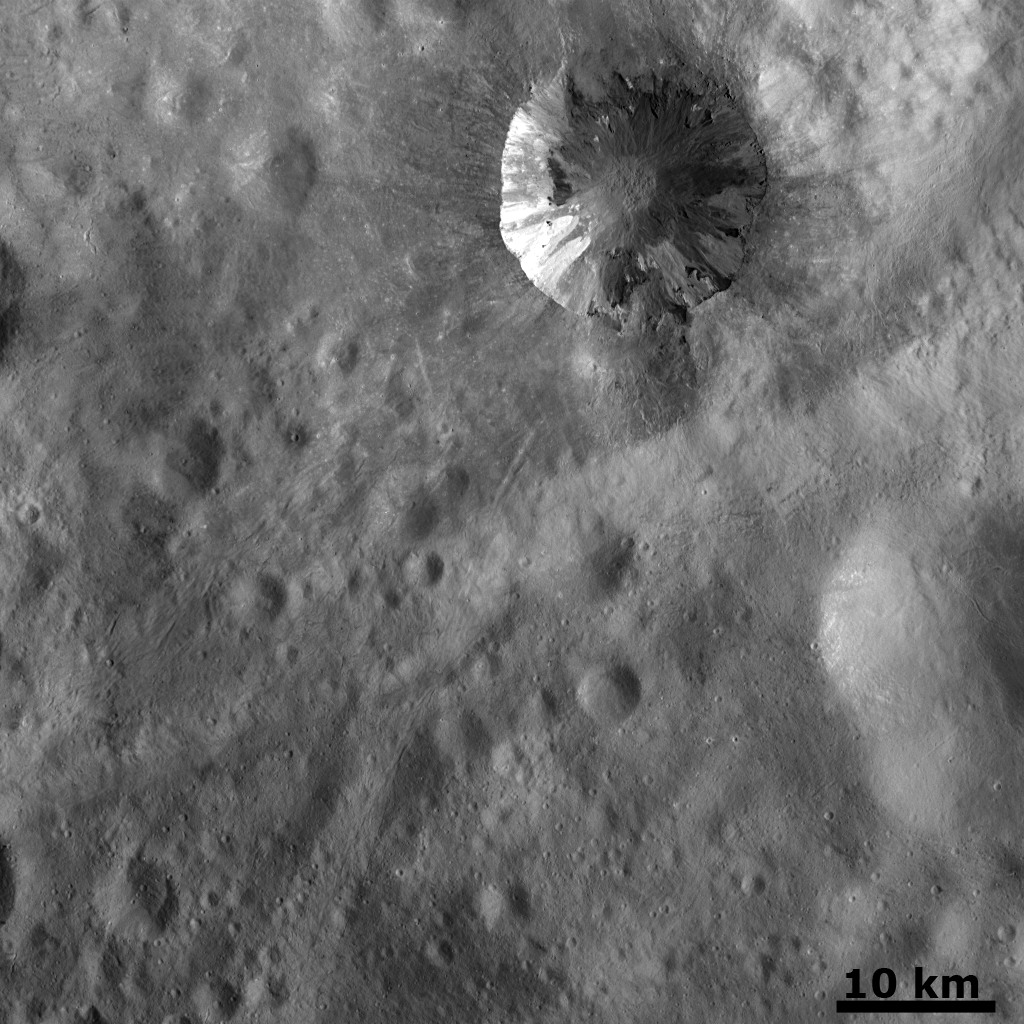

Fresh Crater with Dark and Bright Material

This detail of a Dawn FC (framing camera) image shows a fresh scarp rimmed crater with a remarkable distribution of bright and dark material in its interior. Most of this bright and dark material originates from the crater rim but some originates much farther down the inwardly dipping crater walls. Especially curious is the left hand side of the crater where a layer of dark material crops out about half way down the crater wall, below the bright material which crops out from the crater rim. It is possible that under the surface of Vesta there are layers of bright and dark material, which become exposed due to the excavation of impact craters. The high resolution of this image also allows the pitted floor of this crater to become visible. Radial streaks of ejecta surround the crater and are superimposed on the older, densely cratered landscape. This landscape is identified as being older than the scarp rimmed crater because the craters it contains are older with less fresh, more eroded rims.

NASA’s Dawn spacecraft obtained this image with its framing camera on October 2nd 2011. These images were taken through the camera’s clear filter. The distance to the surface is 670km and the image resolution is about 63 meters per pixel.

Credit: NASA/JPL-Caltech/UCLA/MPS/DLR/IDA